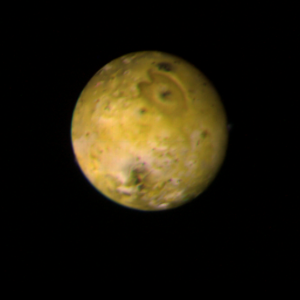

Io – Jupiter’s inner satellite

The trailing face of Jupiter’s inner satellite Io is shown in this photo taken by Voyager 1 on March 3, 1979, from a distance of 1.7 million miles. A bright yellow-orange equatorial band (lower left to upper right) separates the darker reddish-brown polar zones. The north pole is at upper left. Characteristic of Io’s surface is the profusion of dark spots commonly surrounded by rings of brighter material. The smallest dark spot visible in this view is 30 kilometers wide; the largest, on the left is about 400 kilometers across. The large heart-shaped feature with a dark spot near its center could be Io’s equivalent of an impact basin such as Mare Orientale on the Moon. Its outer dimensions are about 800 by 1000 km. It is located near (15 S by 260 W). Subsequent high-resolution coverage should reveal whether the small dark spots are impact craters, or perhaps something more exotic such as volcanoes. The reddish color of Io has been attributed to sulfur in the salts which are believed by some to make up the surface of Io. Water frost, which occurs on the surfaces of the other Galilean satellites, is absent on Io. JPL manages and controls the Voyager project for NASA’s Office of Space Science.

Credit: NASA/JPL